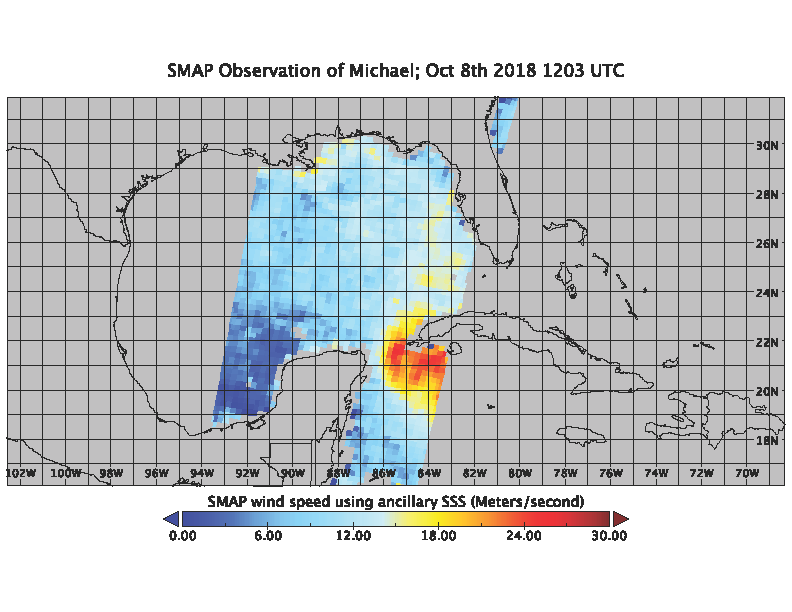

SMAP Captures Hurricane Michael

On the morning of Oct. 8, 2018, the NASA Soil Moisture Active Passive (SMAP) Radiometer got a snapshot of Hurricane Michael, which has intensified to a Category 2 hurricane over the warm waters of the Gulf of Mexico. The radiance acquired by the SMAP L-band Microwave Radiometer can see through clouds and rains, and is sensitive to the extreme ocean surface winds under a tropical storm or hurricane. Areas in red represent higher wind speeds; areas in blue have lower wind speeds.

SMAP is managed for NASA’s Science Mission Directorate in Washington by NASA’s Jet Propulsion Laboratory in Pasadena, California, with participation by NASA’s Goddard Space Flight Center in Greenbelt, Maryland. JPL is responsible for project management, system engineering, instrument management, the radar instrument, mission operations and the ground data system. Goddard is responsible for the radiometer instrument. Both centers collaborate on the science data processing and delivery of science data products to the Alaska Satellite Facility and the National Snow and Ice Data Center for public distribution and archiving. JPL is managed for NASA by Caltech.

Credit: NASA/JPL-Caltech/GSFC